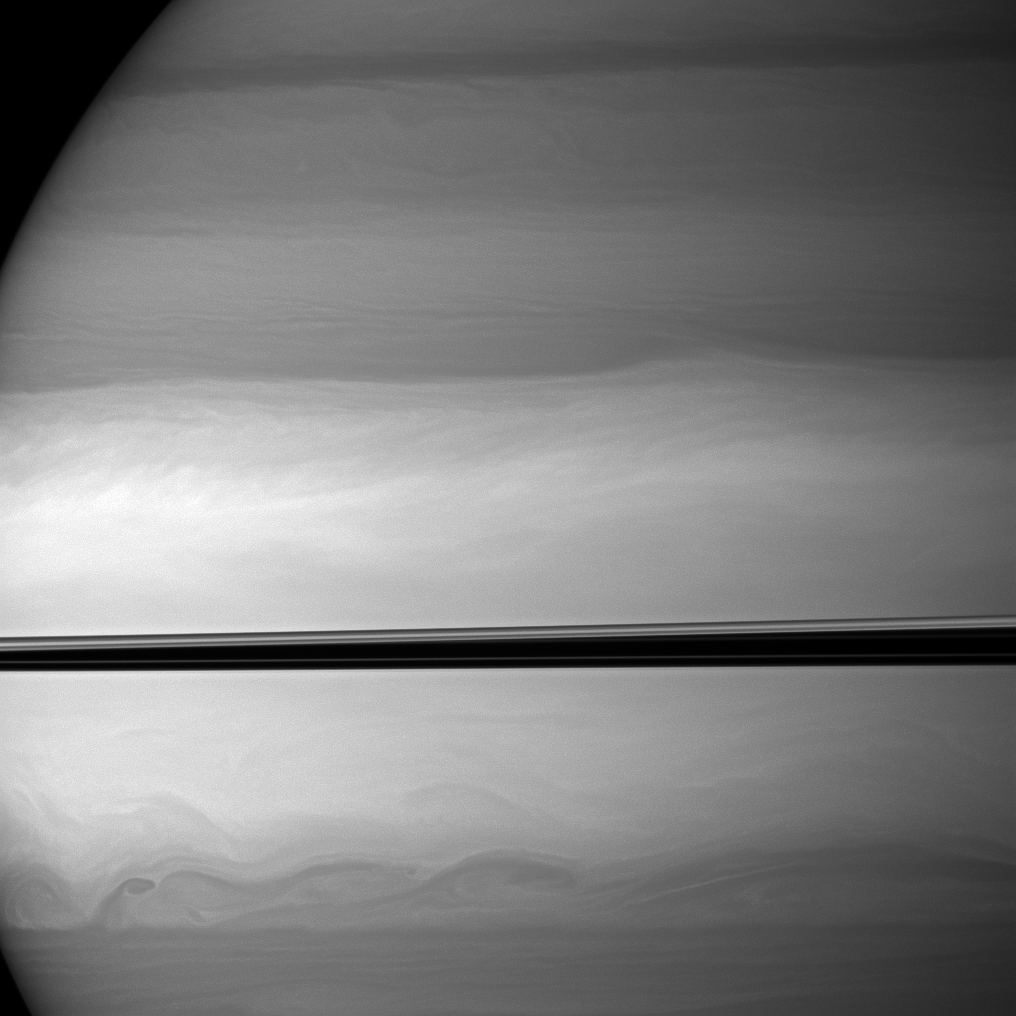

Swirling Clouds

The Cassini spacecraft watches as clouds swirl through Saturn’s equatorial latitudes.

The two transitions between the light and dark areas seen here north and south of the ringplane are each located at about 13 degrees north and south latitude, respectively. This view looks toward the northern, sunlit side of the rings from just above the ringplane.

The image was taken with the Cassini spacecraft wide-angle camera on Nov. 22, 2009 using a spectral filter sensitive to wavelengths of near-infrared light centered at 728 nanometers. The view was obtained at a distance of approximately 950,000 kilometers (590,000 miles) from Saturn and at a Sun-Saturn-spacecraft, or phase, angle of 66 degrees. Image scale is 53 kilometers (33 miles) per pixel.

The Cassini-Huygens mission is a cooperative project of NASA, the European Space Agency and the Italian Space Agency. The Jet Propulsion Laboratory, a division of the California Institute of Technology in Pasadena, manages the mission for NASA’s Science Mission Directorate, Washington, D.C. The Cassini orbiter and its two onboard cameras were designed, developed and assembled at JPL. The imaging operations center is based at the Space Science Institute in Boulder, Colo.

Credit: NASA/JPL/Space Science Institute